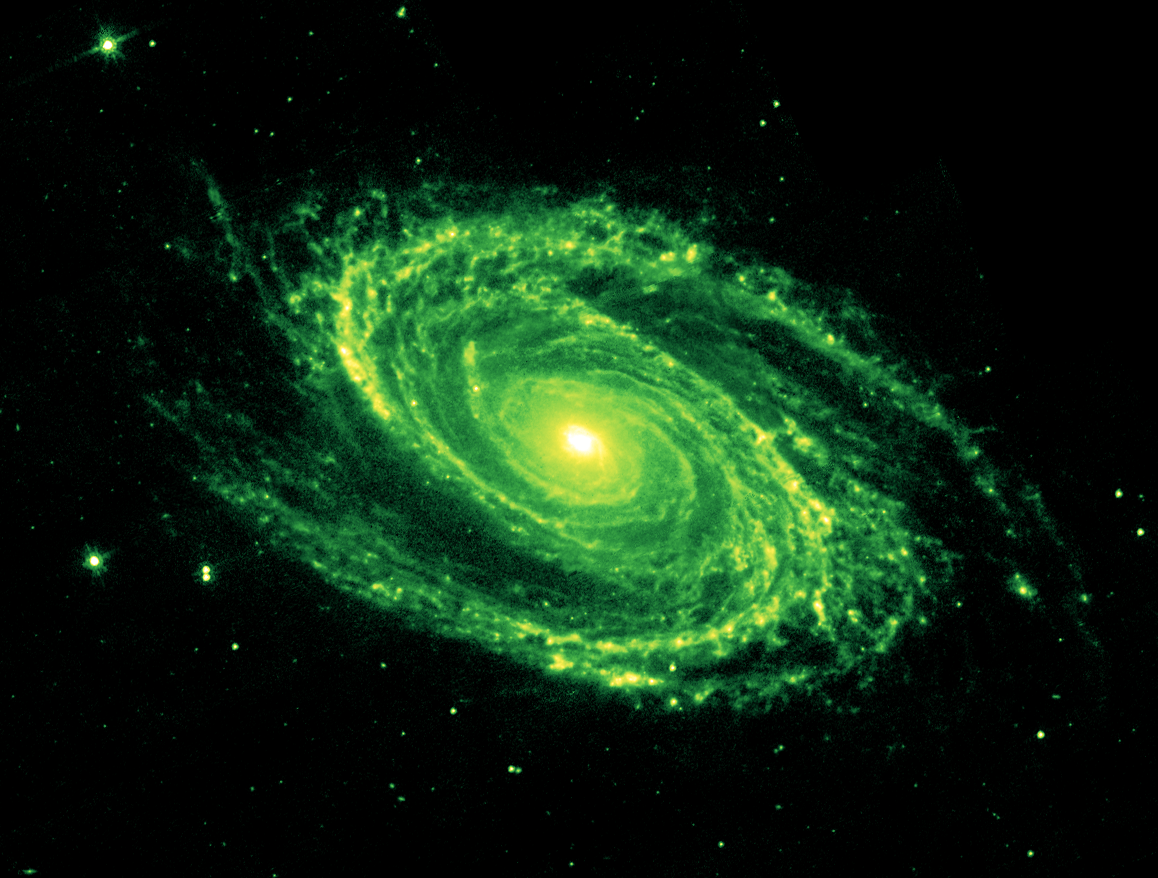

8-micron image of the Spiral Galaxy Messier 81

The magnificent spiral arms of the nearby galaxy Messier 81 are highlighted in this image from NASA's Spitzer Space Telescope. Located in the northern constellation of Ursa Major (which also includes the Big Dipper), this galaxy is easily visible through binoculars or a small telescope. M81 is located at a distance of 12 million light-years.

In this 8-micron image, emission is dominated by infrared light radiated by hot dust that has been heated by nearby luminous stars. Dust in the galaxy is bathed by ultraviolet and visible light from nearby stars. Upon absorbing an ultraviolet or visible-light photon, a dust grain is heated and re-emits the energy at longer infrared wavelengths. The dust particles are composed of silicates (chemically similar to beach sand), carbonaceous grains and polycyclic aromatic hydrocarbons and trace the gas distribution in the galaxy. The well-mixed gas (which is best detected at radio wavelengths) and dust provide a reservoir of raw materials for future star formation.

Credit: NASA/JPL-Caltech/K. Gordon (University of Arizona) & S. Willner (Harvard-Smithsonian Center for Astrophysics)